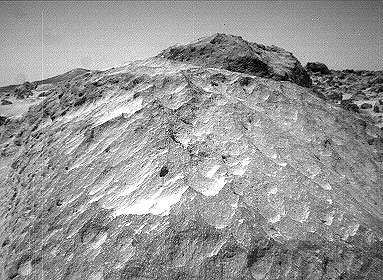

Close-up of “Moe” – Left Eye

A close-up view of the rock “Moe” in the “Rock Garden” at the Pathfinder landing site. Moe is a meter-size boulder that, as seen from Sojourner, has a relatively smooth yet pitted texture upon close examination. Such a texture is seen on Earth on rocks that have been abraded by wind in a process that is analogous to sand blasting. This view of Moe shows two faces on the rock, one (left side of the rock) facing north-northeast and the other (right side) facing east. These two faces are thought to have been pitted and fluted by strong, “sand”- carrying winds from the northeast.

This image and PIA01565 (right eye) make up a stereo pair.

Mars Pathfinder is the second in NASA’s Discovery program of low-cost spacecraft with highly focused science goals. The Jet Propulsion Laboratory, Pasadena, CA, developed and manages the Mars Pathfinder mission for NASA’s Office of Space Science, Washington, D.C. JPL is an operating division of the California Institute of Technology (Caltech).

Photojournal note: Sojourner spent 83 days of a planned seven-day mission exploring the Martian terrain, acquiring images, and taking chemical, atmospheric and other measurements. The final data transmission received from Pathfinder was at 10:23 UTC on September 27, 1997. Although mission managers tried to restore full communications during the following five months, the successful mission was terminated on March 10, 1998.

Credit: NASA/JPL